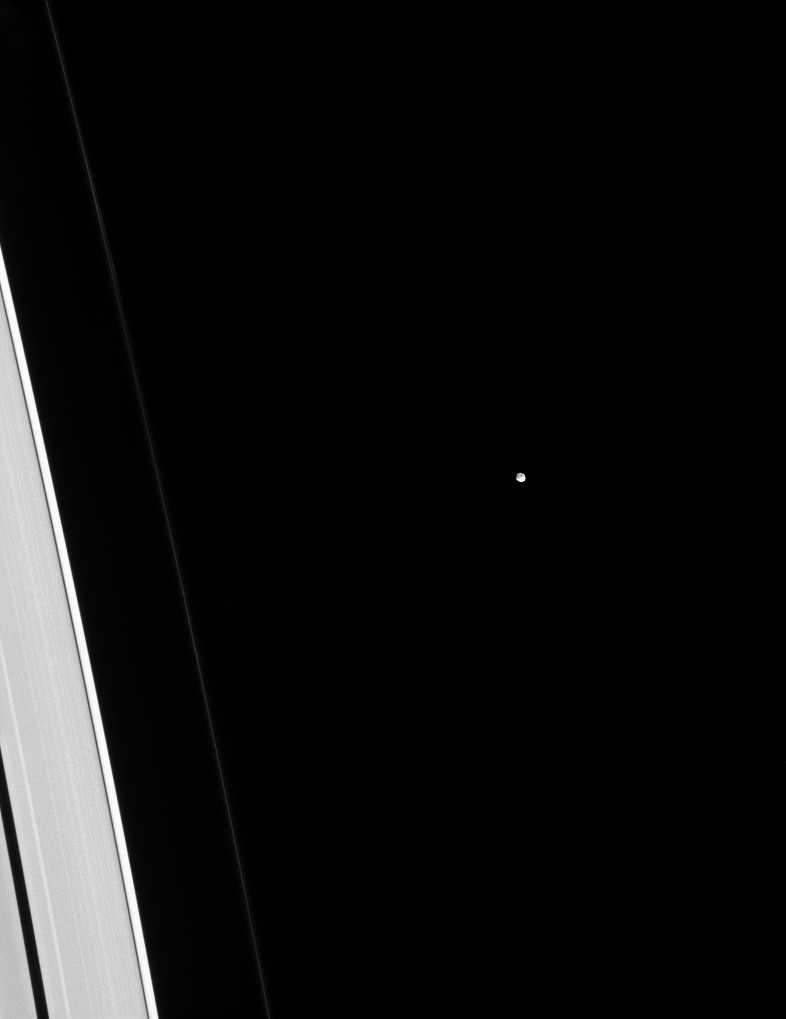

Deceptively Small

Tiny Epimetheus is dwarfed by adjacent slivers of the A and F rings. But is it really? Looks can be deceiving! There is approximately 10 to 20 times more mass in that tiny dot than in the piece of the A ring visible in this image!

In total, Saturn’s rings have about as much mass as a few times the mass of the moon Mimas. (This mass estimate comes from measuring the waves raised in the rings by moons like Epimetheus.) The rings look physically larger than any moon because the individual ring particles are very small, giving them a large surface area for a given mass. Epimetheus (70 miles or 113 kilometers across), on the other hand, has a small surface area per mass compared to the rings, making it look deceptively small.

This view looks toward the sunlit side of the rings from about 19 degrees above the ringplane. The image was taken in visible light with the Cassini spacecraft narrow-angle camera on Dec. 5, 2014.

The view was obtained at a distance of approximately 1.2 million miles (2 million kilometers) from Epimetheus and at a Sun-Epimetheus-spacecraft, or phase, angle of 40 degrees. Image scale is 7 miles (12 kilometers) per pixel.

The Cassini-Huygens mission is a cooperative project of NASA, the European Space Agency and the Italian Space Agency. NASA’s Jet Propulsion Laboratory, a division of the California Institute of Technology in Pasadena, manages the mission for NASA’s Science Mission Directorate, Washington. The Cassini orbiter and its two onboard cameras were designed, developed and assembled at JPL. The imaging operations center is based at the Space Science Institute in Boulder, Colo.

Credit: NASA/JPL-Caltech/Space Science Institute